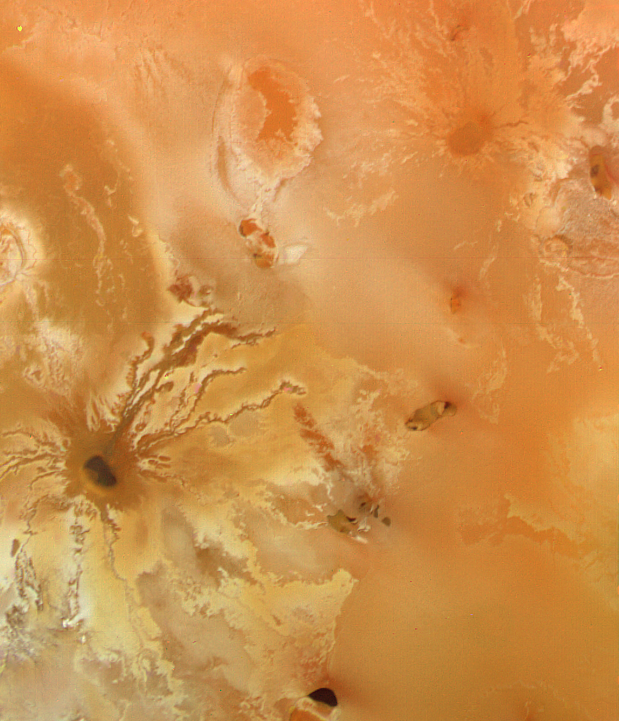

Io Surface Deposits and Volcano

This color picture of Io, Jupiter’s innermost Galilean satellite, was taken by Voyager 1 on the morning of March 5, 1979 at a range of 128,500 kilometers (77,100 miles). It is centered at 8 south latitude and 317 longitude. The width of the picture is about 1000 kilometers (600 miles). The diffuse reddish and orangish colorations are probably surface deposits of sulfur compounds, salts and possibly other volcanic sublimates. The dark spot with the irregular radiating pattern near the bottom of the picture may be a volcanic crater with radiating lava flows.

Credit: NASA/JPL